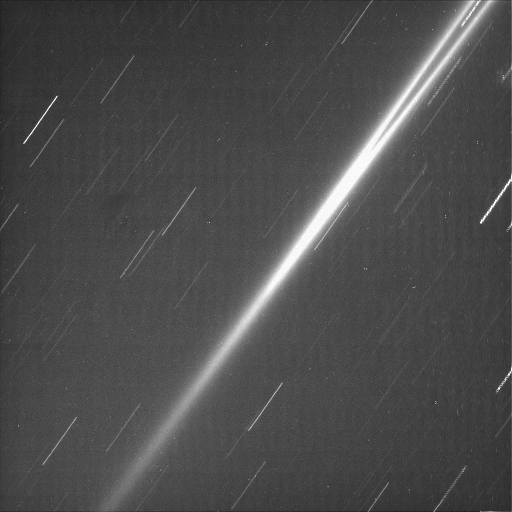

G Ring, Brightened by Time

Cassini’s ability to remain sharply pointed at its targets allowed this image of Saturn’s faint, dusty G ring to be made. The thin streaks visible here are star trails, which are created during long exposures, when the spacecraft remains locked onto a target. The camera shutter was open for three-and-a-half minutes during this particular exposure. A long exposure was required to see details of this quite tenuous ring.

The feature inside the G ring, at upper right, is also a star trail.

The image was taken in polarized visible light with the Cassini spacecraft narrow-angle camera on March 7, 2005, at a distance of approximately 1.2 million kilometers (750,000 miles) from Saturn. The image scale is 10 kilometers (9 miles) per pixel.

The Cassini-Huygens mission is a cooperative project of NASA, the European Space Agency and the Italian Space Agency. The Jet Propulsion Laboratory, a division of the California Institute of Technology in Pasadena, manages the mission for NASA’s Science Mission Directorate, Washington, D.C. The Cassini orbiter and its two onboard cameras were designed, developed and assembled at JPL. The imaging team is based at the Space Science Institute, Boulder, Colo.

Credit: NASA/JPL/Space Science Institute